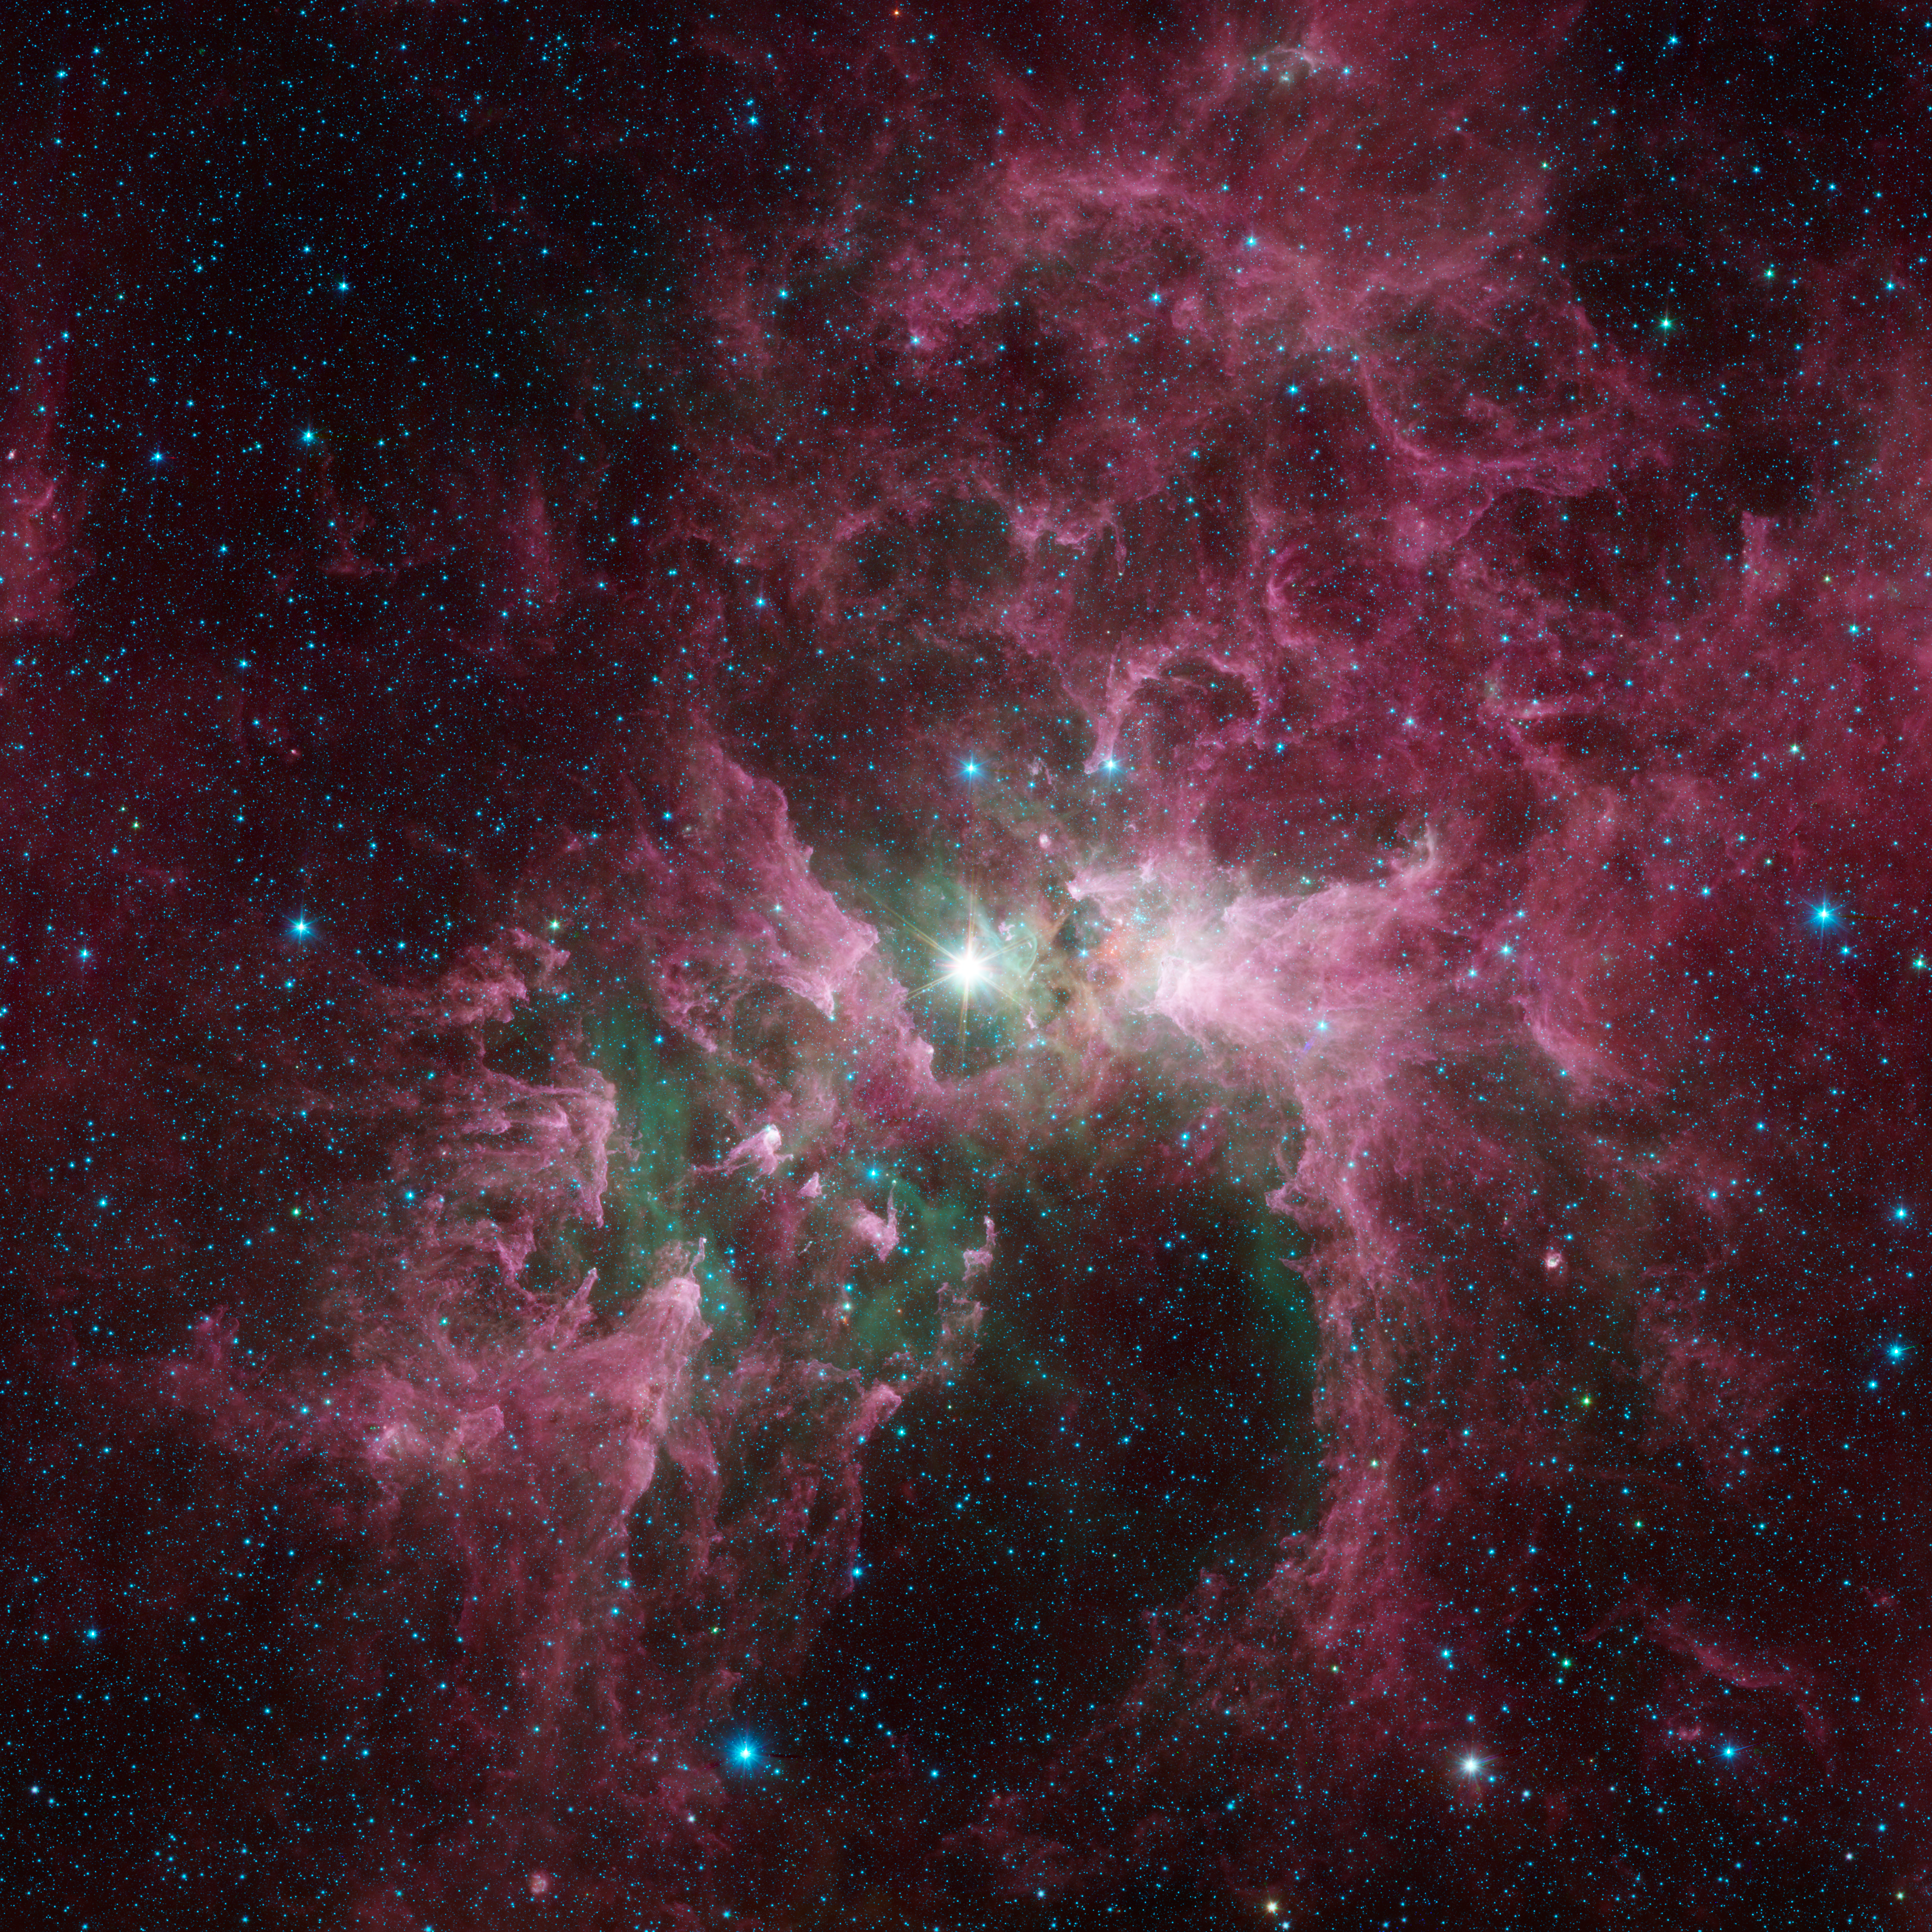

The Tortured Clouds of Eta Carinae

Massive stars can wreak havoc on their surroundings, as can be seen in this new view of the Carina nebula from NASAs Spitzer Space Telescope. The bright star at the center of the nebula is Eta Carinae, one of the most massive stars in the galaxy. Its blinding glare is sculpting and destroying the surrounding nebula.

Eta Carinae is a true giant of a star. It is around 100 times the mass of our sun and is burning its nuclear fuel so quickly that it is at least one million times brighter than the sun. It has brightened and faded over the years, and some astronomers think it could explode as a supernova in the not-too-distant future.

Such a tremendous outflow of energy comes at a great cost to the surrounding nebula. The infrared light from the star destroys particles of dust, sculpting cavities and leaving pillars of denser material that point back to the star. Spitzers infrared vision lets us see the dust, shown in red, as well as clouds of hot, glowing gas that appear green.

Spitzer released an image of a small part of this nebula in 2005. Subsequent observations greatly expanded our view of the entire region, and the data were combined and reprocessed as part of the extended Galactic Legacy Infrared Mid-Plane Survey Extraordinaire (GLIMPSE) project.

The infrared images were captured with the Spitzer's infrared array camera. The pictures are three-channel composites, showing emission from wavelengths of 3.6 microns (blue), 4.5 microns (green), and 8.0 microns (red).

Credit: NASA/JPL-Caltech